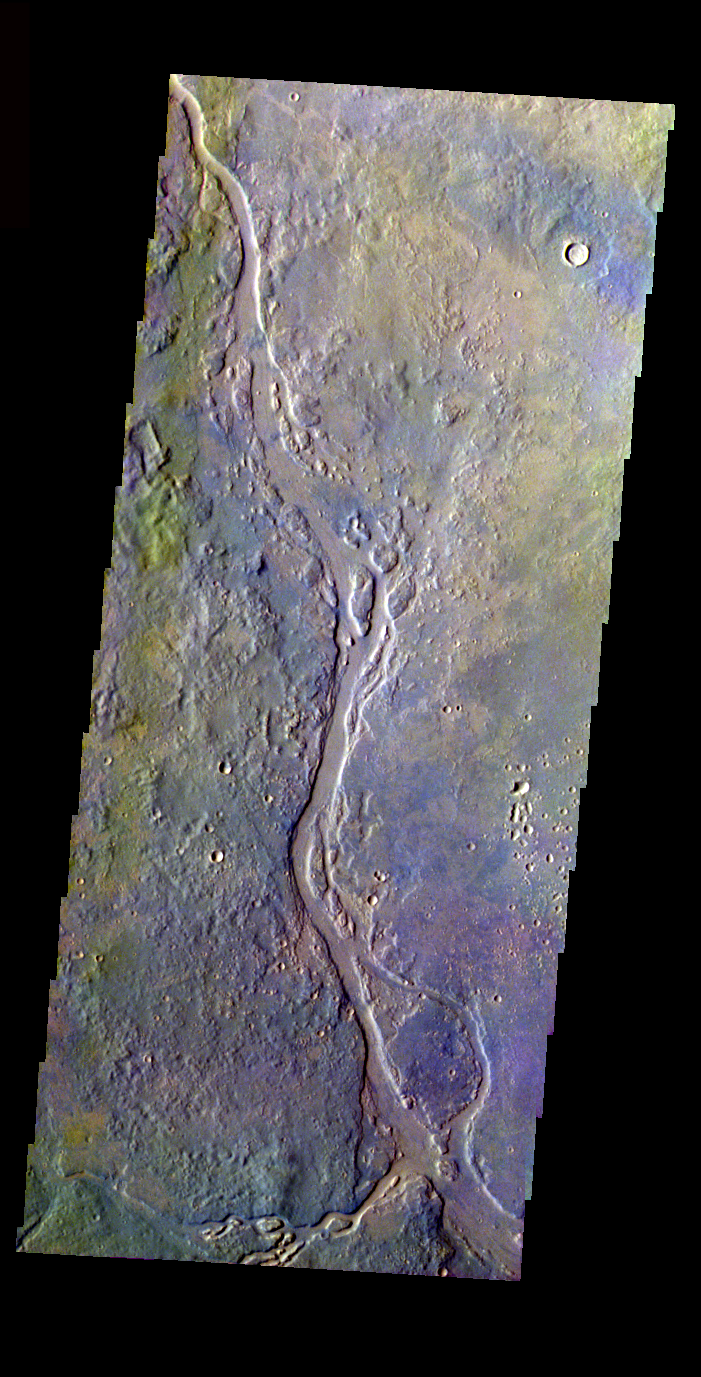

Channel with Island in False Color

Released 29 March 2004

The Odyssey spacecraft has completed a full Mars year of observations of the red planet. For the next several weeks the Image of the Day will look back over this first mars year. It will focus on four themes: 1) the poles – with the seasonal changes seen in the retreat and expansion of the caps; 2) craters – with a variety of morphologies relating to impact materials and later alteration, both infilling and exhumation; 3) channels – the clues to liquid surface flow; and 4) volcanic flow features. While some images have helped answer questions about the history of Mars, many have raised new questions that are still being investigated as Odyssey continues collecting data as it orbits Mars.

This false color image shows part of the Apsus Vallis region. It was collected February 2, 2003 during northern summer season. The local time is 5pm. The image shows a typical channel formation with island created in it.

Image information: VIS instrument. Latitude 35.1, Longitude 135 East (225 West). 19 meter/pixel resolution.

Note: this THEMIS visual image has not been radiometrically nor geometrically calibrated for this preliminary release. An empirical correction has been performed to remove instrumental effects. A linear shift has been applied in the cross-track and down-track direction to approximate spacecraft and planetary motion. Fully calibrated and geometrically projected images will be released through the Planetary Data System in accordance with Project policies at a later time.

NASA’s Jet Propulsion Laboratory manages the 2001 Mars Odyssey mission for NASA’s Office of Space Science, Washington, D.C. The Thermal Emission Imaging System (THEMIS) was developed by Arizona State University, Tempe, in collaboration with Raytheon Santa Barbara Remote Sensing. The THEMIS investigation is led by Dr. Philip Christensen at Arizona State University. Lockheed Martin Astronautics, Denver, is the prime contractor for the Odyssey project, and developed and built the orbiter. Mission operations are conducted jointly from Lockheed Martin and from JPL, a division of the California Institute of Technology in Pasadena.

Credit: NASA/JPL/Arizona State University